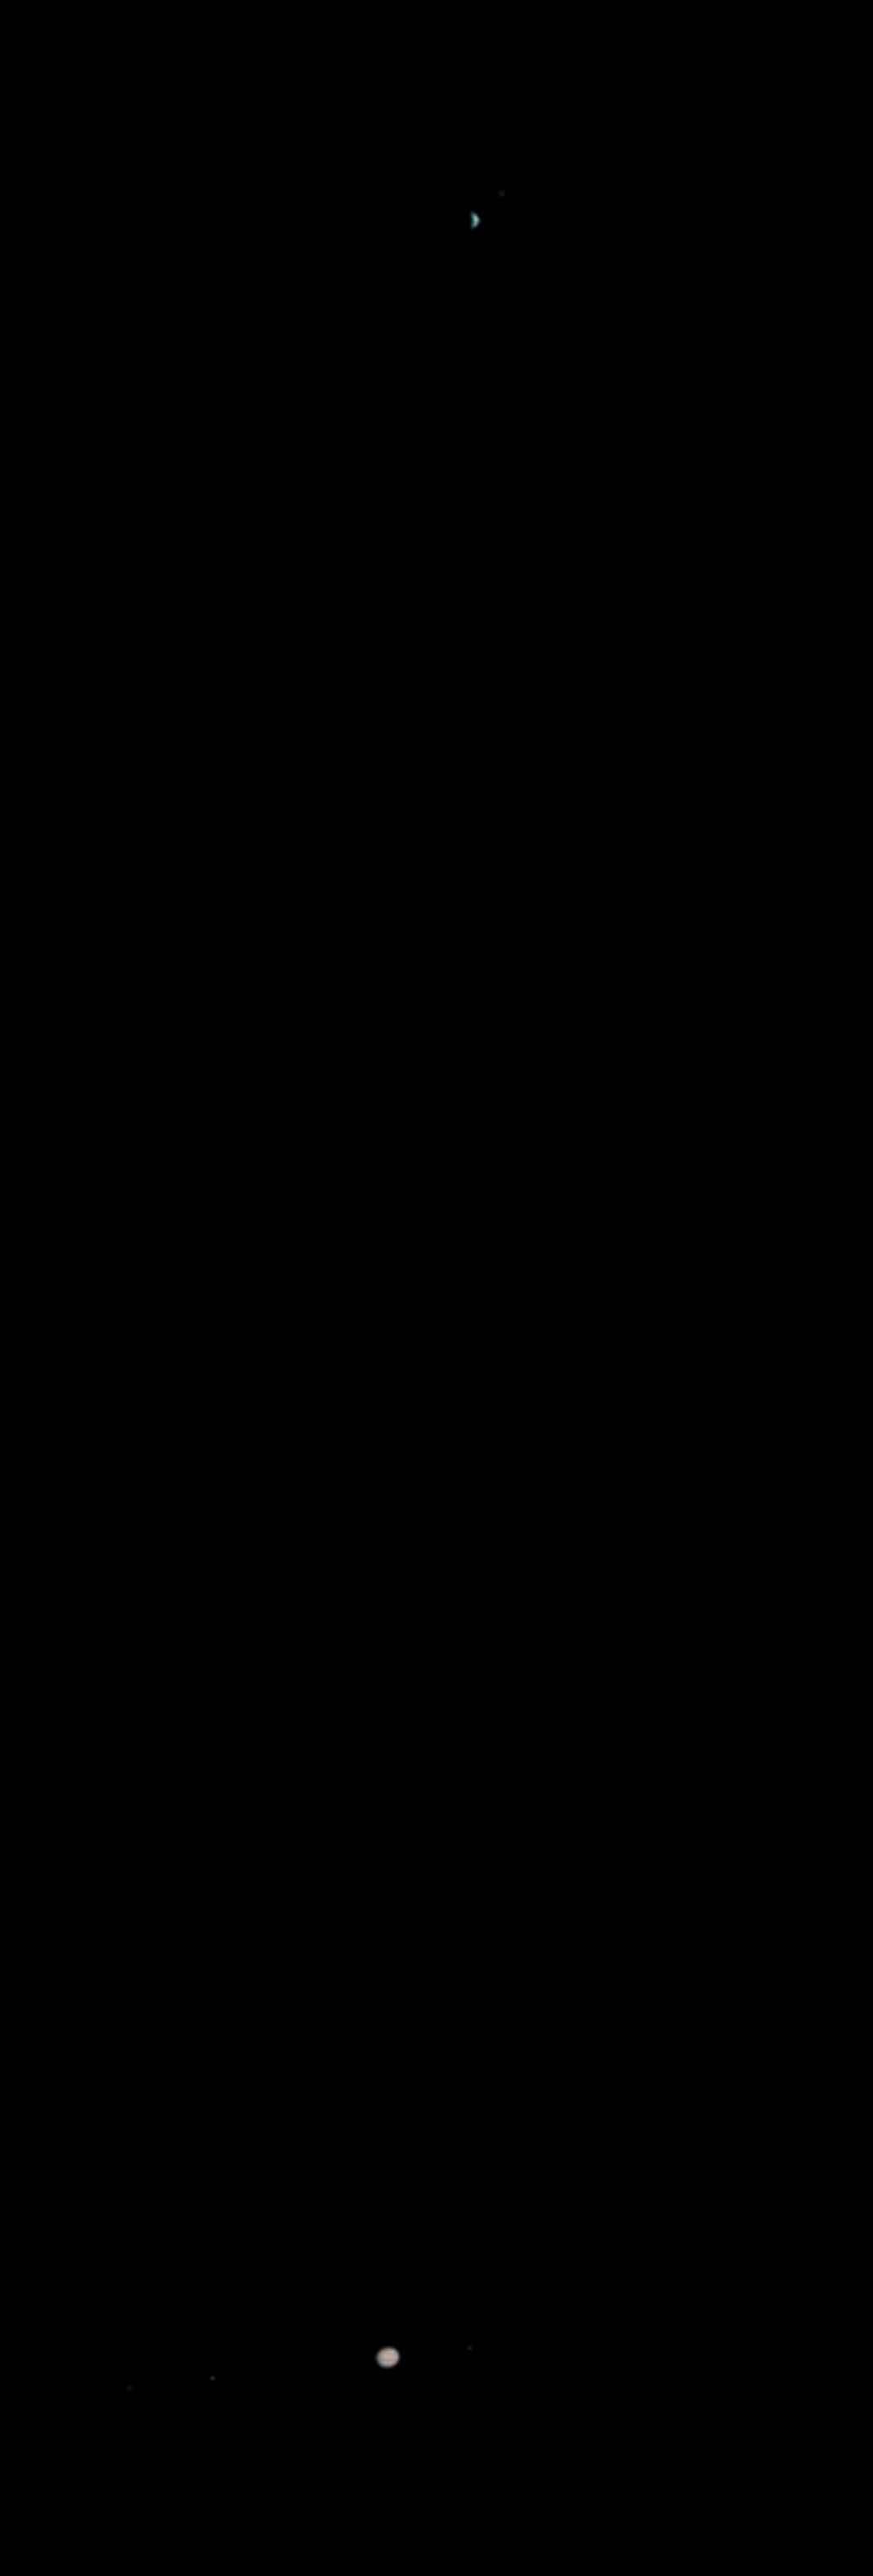

Earth and Jupiter as viewed from Mars

MGS MOC Release No. MOC2-368, 22 May 2003

What does Earth look like when viewed from Mars? At 13:00 GMT on 8 May 2003, the Mars Global Surveyor (MGS) Mars Orbiter Camera (MOC) had an opportunity to find out. In addition, a fortuitous alignment of Earth and Jupiter–the first planetary conjunction viewed from another planet–permitted the MOC to acquire an image of both of these bodies and their larger satellites. At the time, Mars and the orbiting camera were 139 million kilometers (86 million miles) from Earth and almost 1 billion kilometers (nearly 600 million miles) from Jupiter. The orbit diagram shows the geometry at the time the images were obtained.

Because Jupiter is over 5 times farther from the Sun than Earth, two different exposures were needed to image the two planets. The image shown has been mosaiced together. The composite has been highly contrast-enhanced and “colorized” to show both planets and their satellites. The MGS MOC high resolution camera only takes grayscale (black-and-white) images; the color was derived from Mariner 10 and Cassini pictures of Earth/Moon and Jupiter, respectively, as described in the note below.

A note about the coloring process: The MGS MOC high resolution camera only takes grayscale (black-and-white) images. To “colorize” the image, a Mariner 10 Earth/Moon image taken in 1973 was used to color the MOC Earth and Moon picture, and a recent Cassini image acquired during its Jupiter flyby was used to color the MOC Jupiter picture. The procedure used was as follows: the Mariner 10 and Cassini color images were converted from 24-bit color to 8-bit color using a JPEG to GIF conversion program. These 8-bit color images were converted to 8-bit grayscale and an associated lookup table mapping each gray value of that image to a red-green-blue color triplet (RGB). Each color triplet was root-sum-squared (RSS), and sorted in increasing RSS value. These sorted lists were brightness-to-color maps for their respective images. Each brightness-to-color map was then used to convert the 8-bit grayscale MOC image to an 8-bit color image. This 8-bit color image was then converted to a 24-bit color image. The color image was edited to return the background to black. Three separate color tables were used: one each for the Earth, Moon and Jupiter.

Credit: NASA/JPL/Malin Space Science Systems